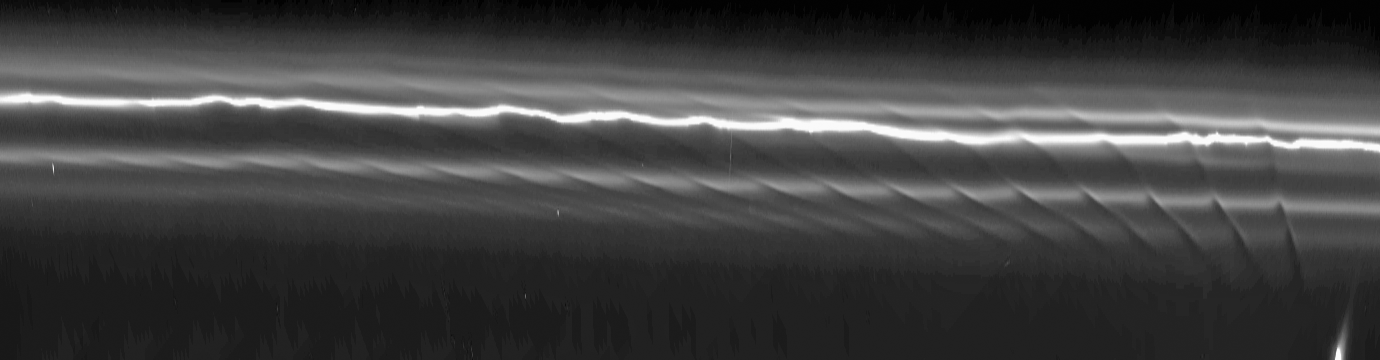

The Prometheus Effect

This mosaic of 15 Cassini images of Saturn’s F ring shows how the moon Prometheus creates a gore in the ring once every 14.7 hours, as it approaches and recedes from the F ring on its eccentric orbit.

The individual images have been processed to make the ring appear as if it has been straightened, making it easier to see the ring’s structure. The mosaic shows a region 147,000 kilometers (91,000 miles) along the ring (horizontal direction in the image); this represents about 60 degrees of longitude around the ring. The region seen here is about 1,500 kilometers (900 miles) across (vertical direction). The first and last images in the mosaic were taken approximately 2.5 hours apart.

Each dark channel, or “gore,” is clearly visible across more than 1,000 kilometers (600 miles) of the ring and is due to the gravitational effect of Prometheus (102 kilometers, or 63 miles across), even though the moon does not enter the F ring. The channels have different tilts because the ring particles closer to Prometheus (overexposed, stretched, and just visible at the bottom right of the image) move slower with respect to the moon than those farther away. This causes the channels to shear with time, their slopes becoming greater, and gives the overall visual impression of drapes of ring material. The channels at the right are the youngest and have near-vertical slopes, while those at the left are the oldest and have near-horizontal slopes.

This phenomenon has not previously been detected in any other planetary ring system, but computer simulations of the system prove that the disturbance is caused by a simple gravitational interaction. The eccentric orbit of Prometheus is gradually moving so that the moon will eventually come even closer in its closest approach to the eccentric F ring. Scientists calculate that its perturbations of the F ring will reach a maximum in December 2009.

The images in this mosaic were taken using the Cassini spacecraft narrow-angle camera on April 13, 2005, at a distance of approximately 1.1 million kilometers (700,000 miles) from Saturn. The resolution in the original images, before reprojection, was 6 kilometers (4 miles) per pixel.

The Cassini-Huygens mission is a cooperative project of NASA, the European Space Agency and the Italian Space Agency. The Jet Propulsion Laboratory, a division of the California Institute of Technology in Pasadena, manages the mission for NASA’s Science Mission Directorate, Washington, D.C. The Cassini orbiter and its two onboard cameras were designed, developed and assembled at JPL. The imaging operations center is based at the Space Science Institute in Boulder, Colo.

Credit: NASA/JPL/Space Science Institute